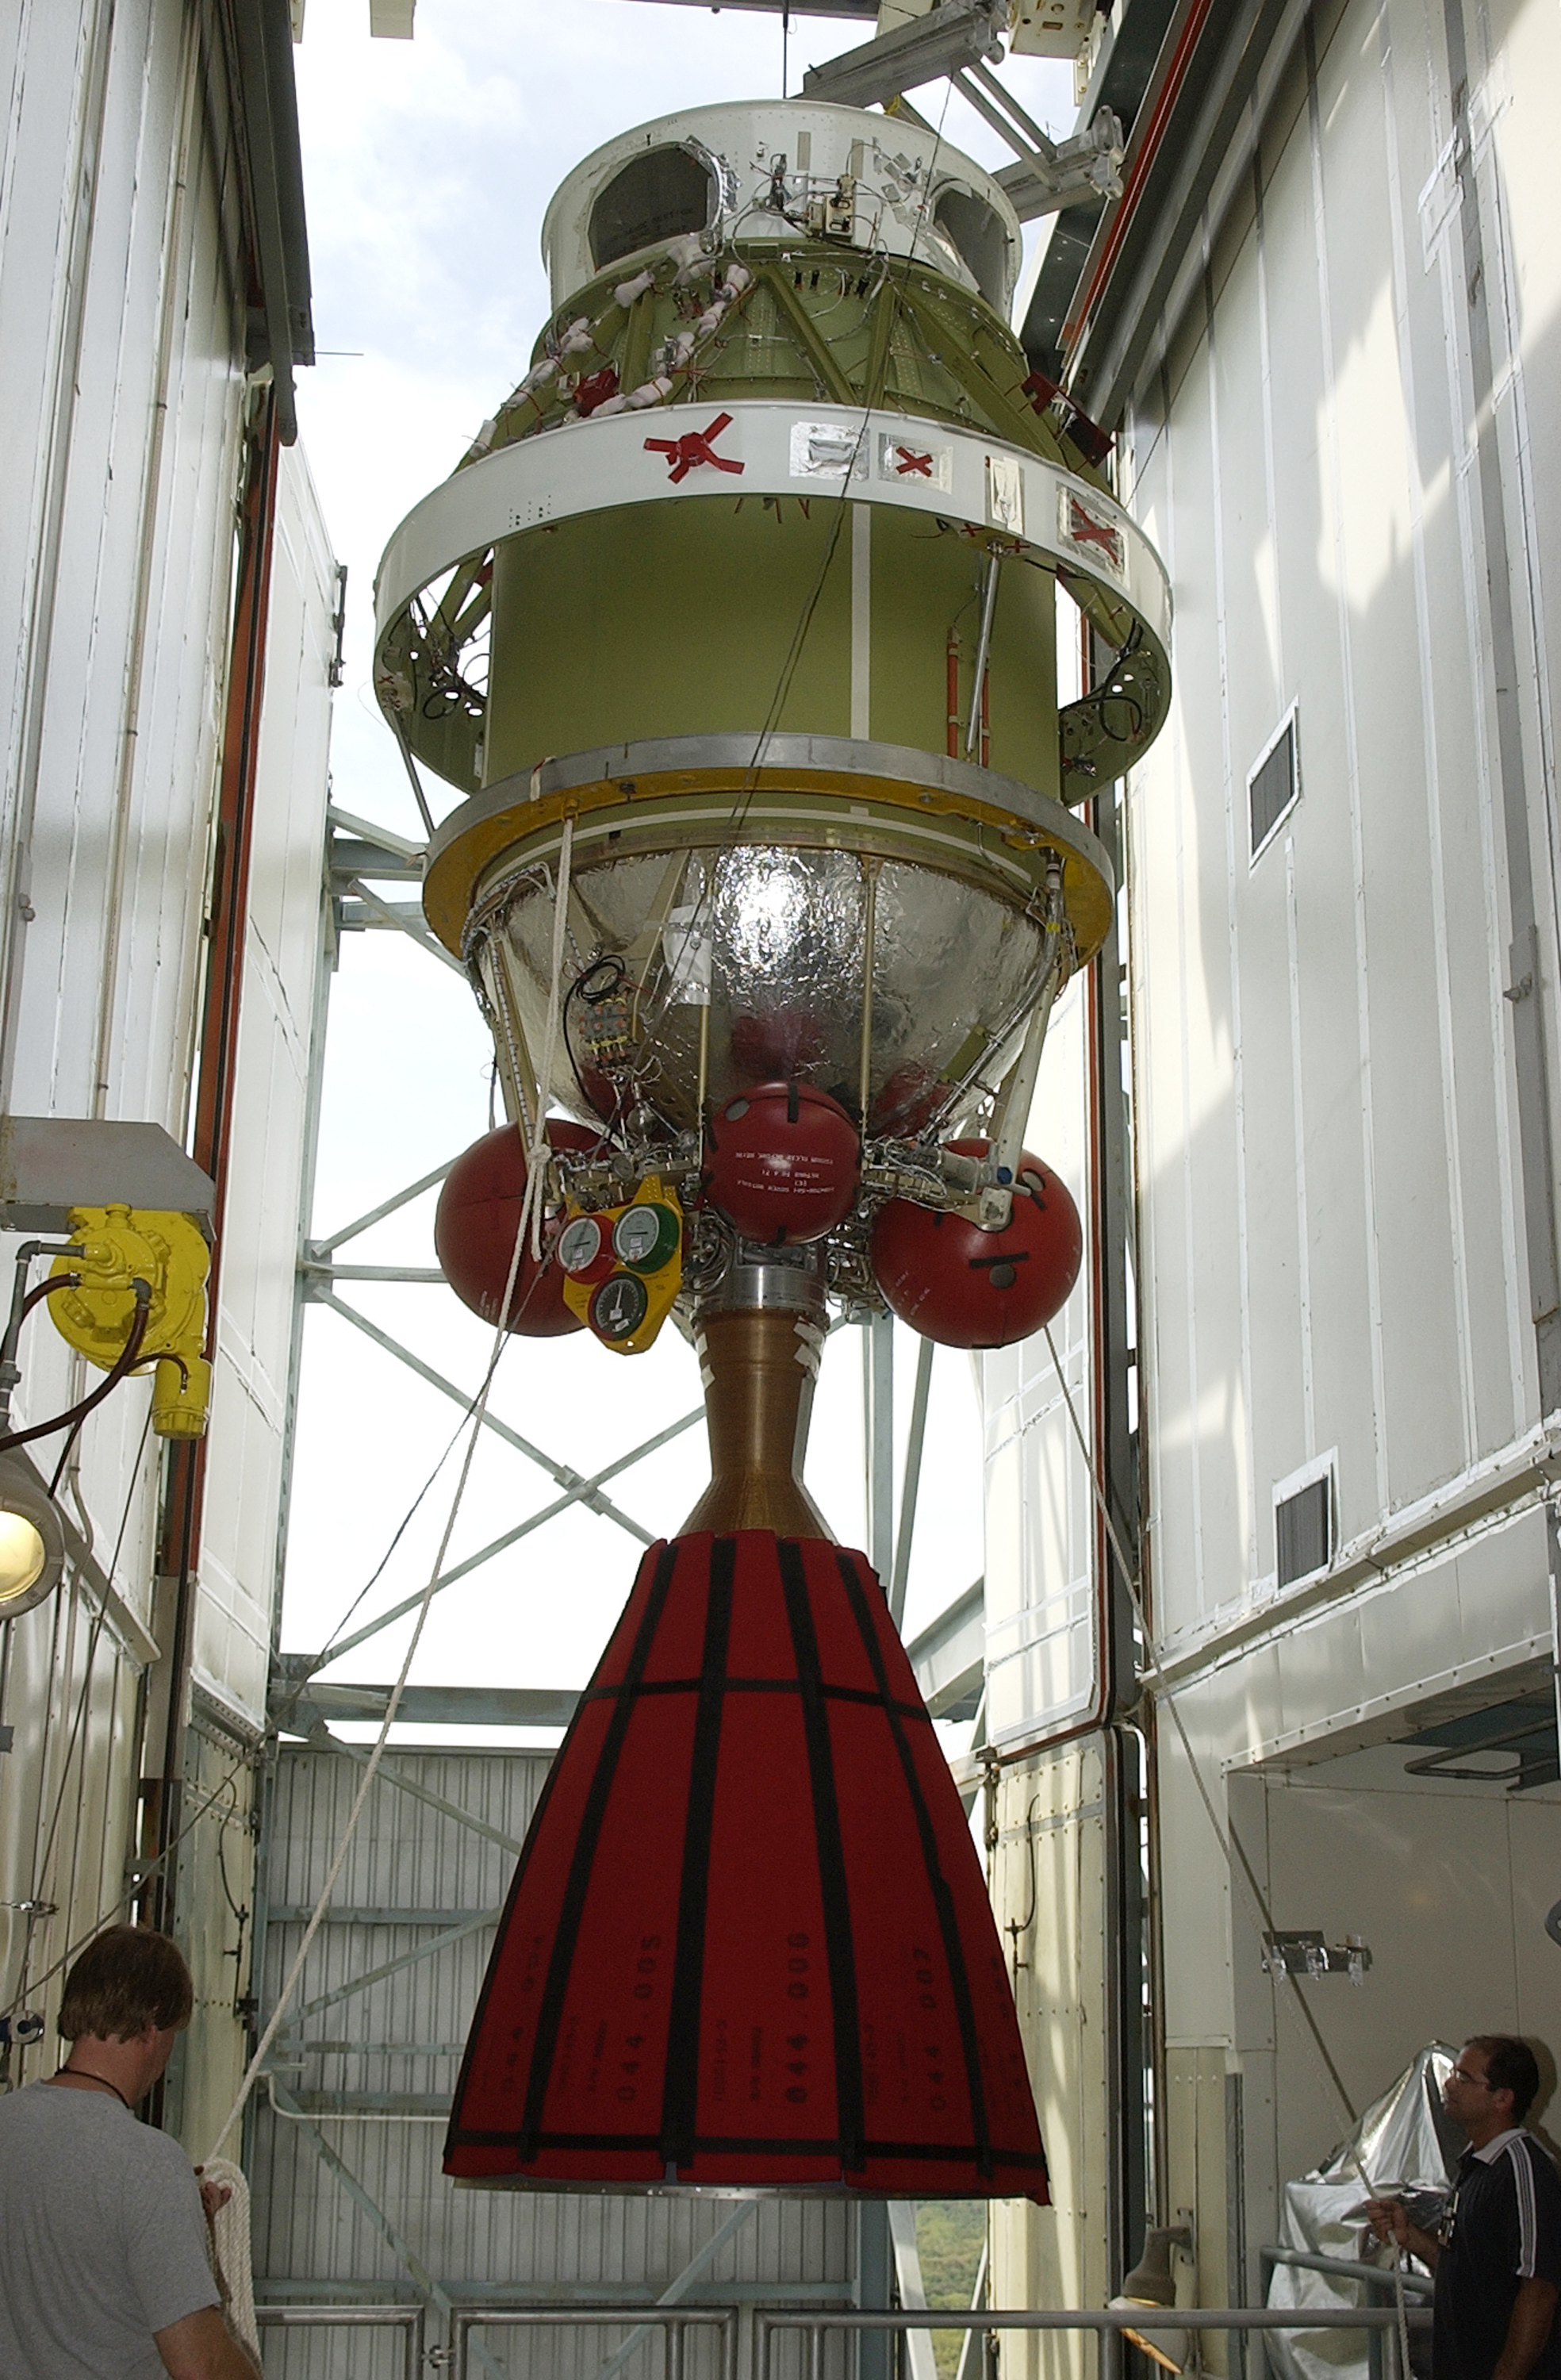

Second Stage

The second stage of a Delta II rocket intended for Spitzer, but ultimately used for a Mars mission due to a scheduling change.

Credit: NASA/KSC